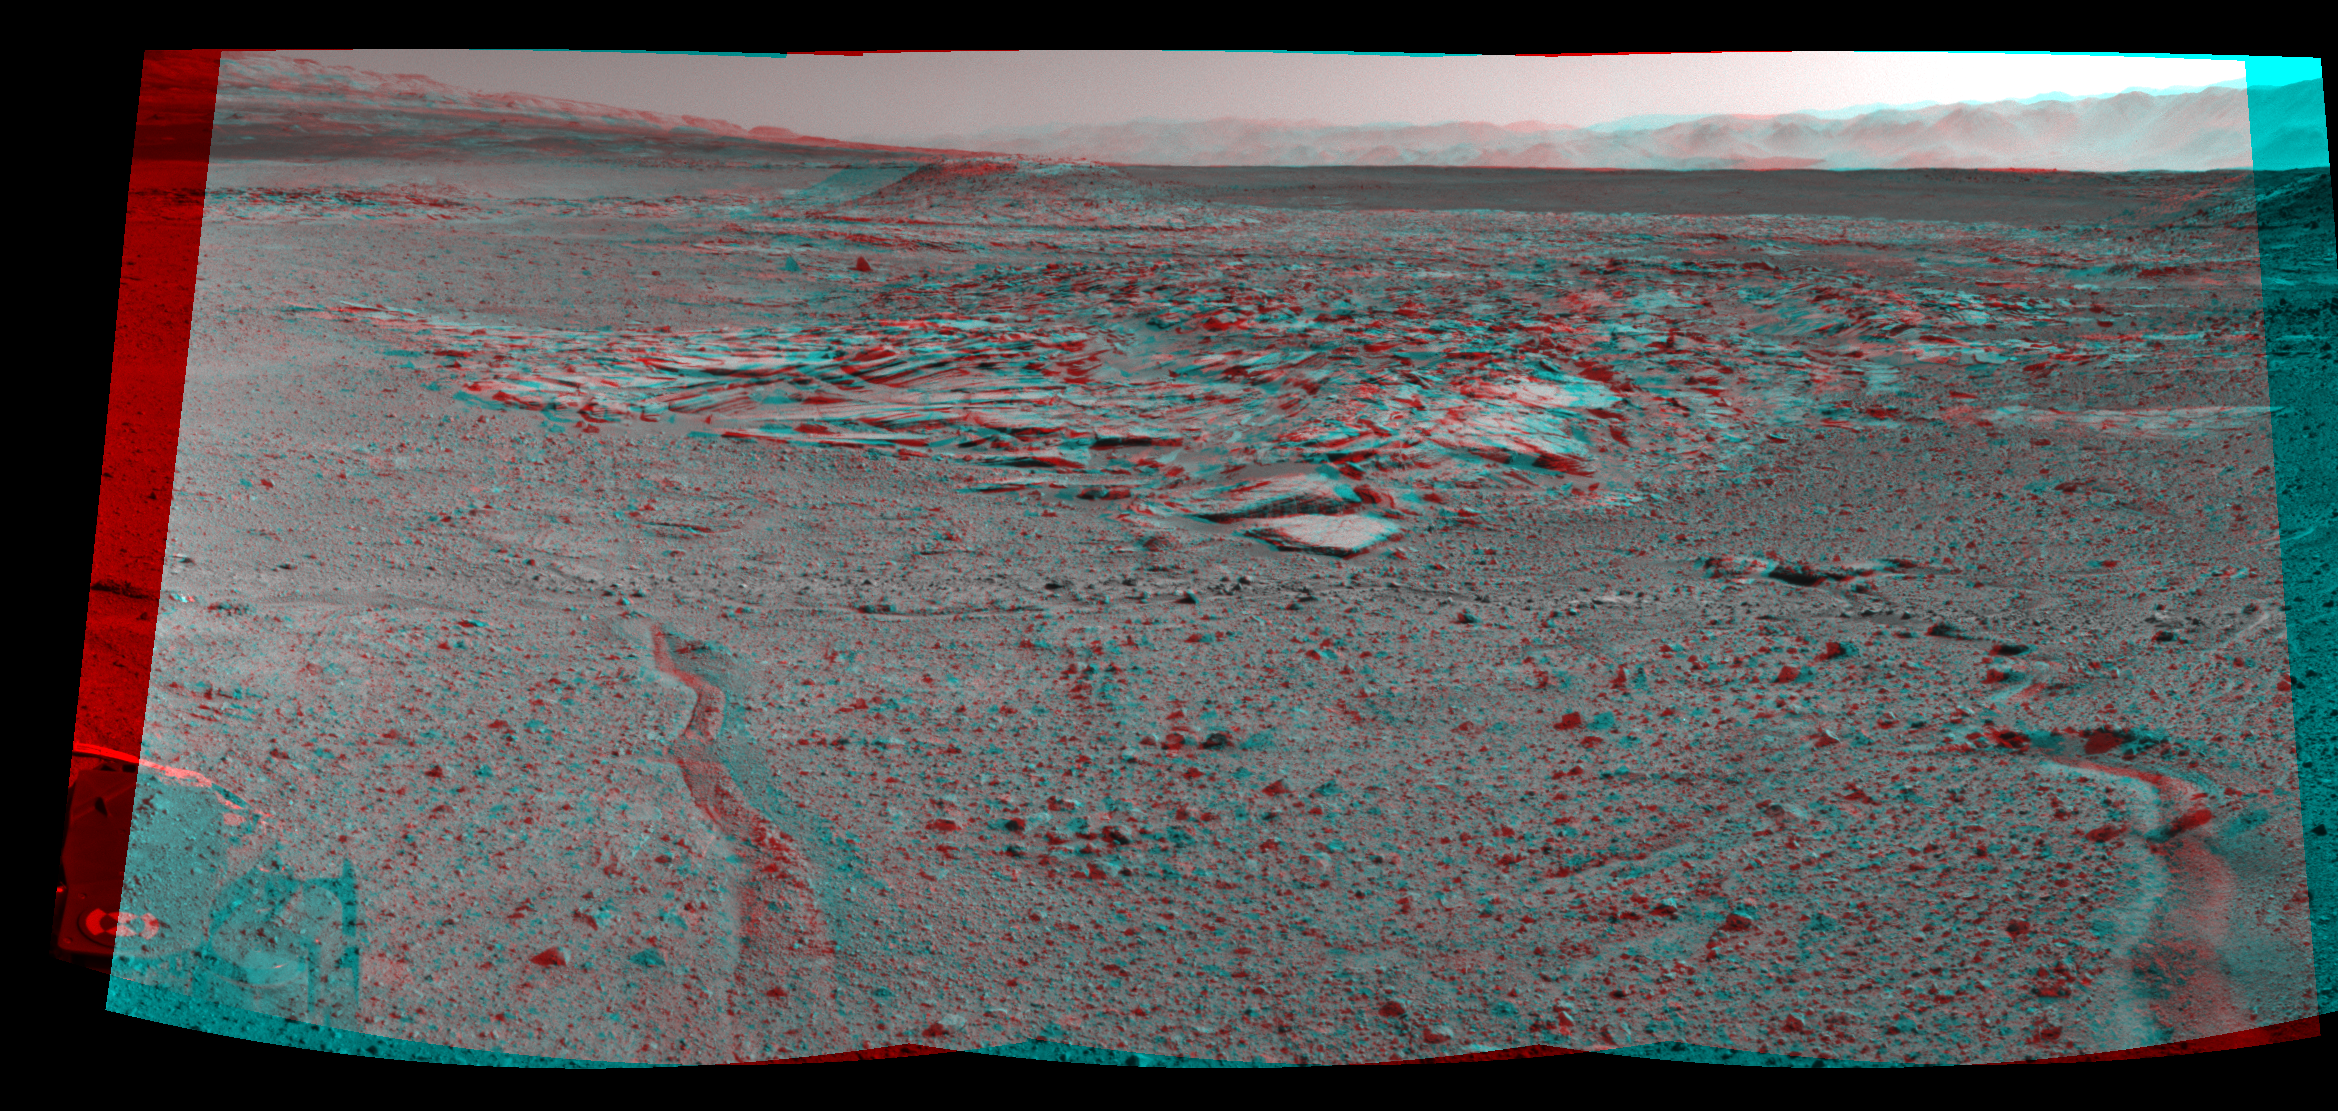

Curiosity’s View From Arrival Point at ‘The Kimberley’ Waypoint (Stereo)

NASA’s Curiosity Mars rover recorded this stereo view of various rock types at a waypoint called “the Kimberley” shortly after arriving at the location during the 589th Martian day, or sol, of the rover’s work on Mars (April 2, 2014). The scene appears three dimensional when viewed through red-blue glasses with the red lens on the left.

The Kimberley was selected in 2013 as a major waypoint for the mission because of the diversity of rock types distinguishable in orbital images, exposed close together at this location in a decipherable geological relationship to each other. The outcrop at the center of the image is a category that the rover team scientists call “striated,” from its appearance in images taken from orbit before the rover reached this area. Farther in the distance, the striated type is overlain by other types. On the horizon, slopes of Mount Sharp — the mission’s long-term destination — are on the left and the rim of Gale Crater is on the right.

Curiosity’s Navigation Camera (Navcam) took the component images of this mosaic. The scene spans from south-southwest at left to west-northwest at the right. This stereo version is presented as a cylindrical-perspective projection.

NASA’s Jet Propulsion Laboratory, a division of the California Institute of Technology, Pasadena, manages the Mars Science Laboratory Project for NASA’s Science Mission Directorate, Washington. JPL designed and built the project’s Curiosity rover and the rover’s Navcam.

Credit: NASA/JPL-Caltech